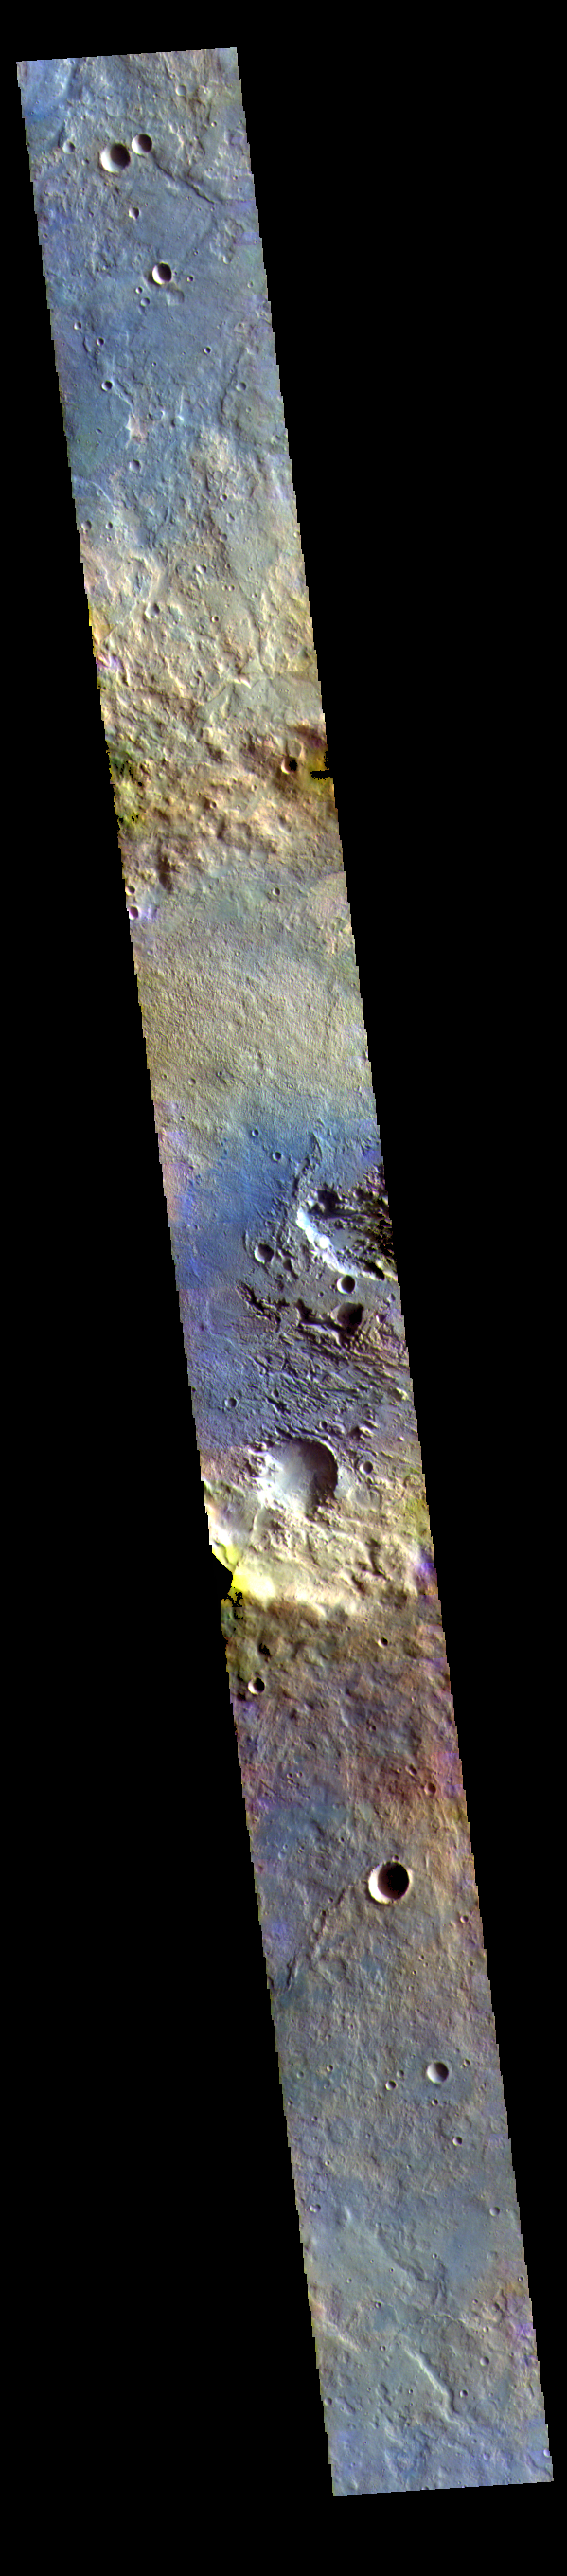

Terra Sabaea – False Color

Today’s false color image shows plains and unnamed craters in Terra Sabaea.

The THEMIS VIS camera contains 5 filters. The data from different filters can be combined in multiple ways to create a false color image. These false color images may reveal subtle variations of the surface not easily identified in a single band image.

Credit: NASA/JPL-Caltech/ASU